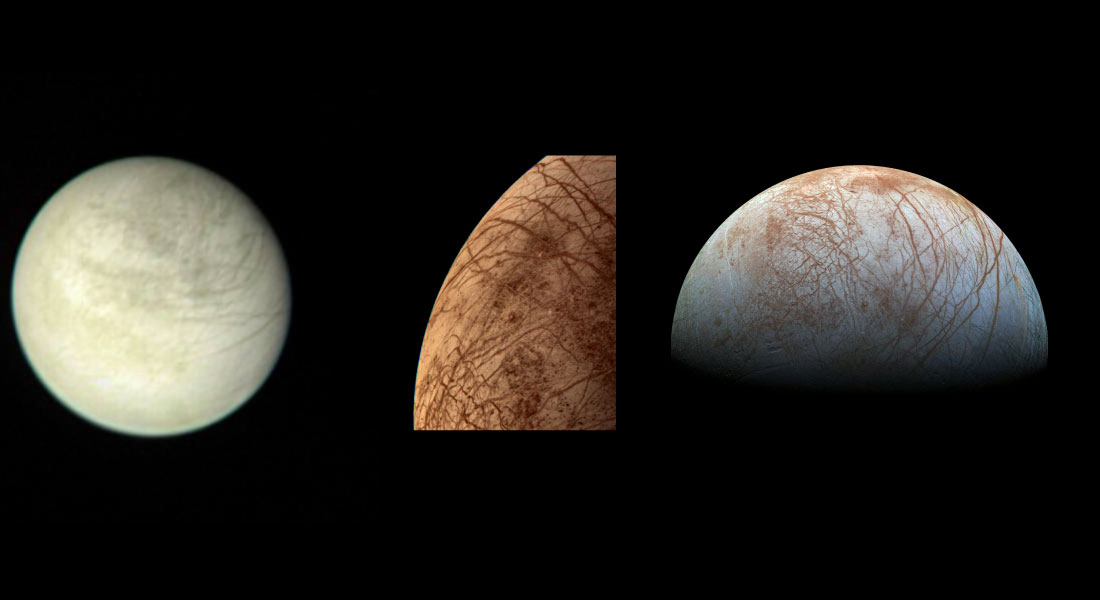

Three Views of Europa

On the left is a view of Jupiter’s moon Europa taken on March 2, 1979, by NASA’s Voyager 1 spacecraft. In the middle is a color image of Europa taken by NASA’s Voyager 2 spacecraft during its close encounter on July 9, 1979. On the right is a view of Europa made from images taken by NASA’s Galileo spacecraft in the late 1990s.

Credit: NASA/JPL-Caltech